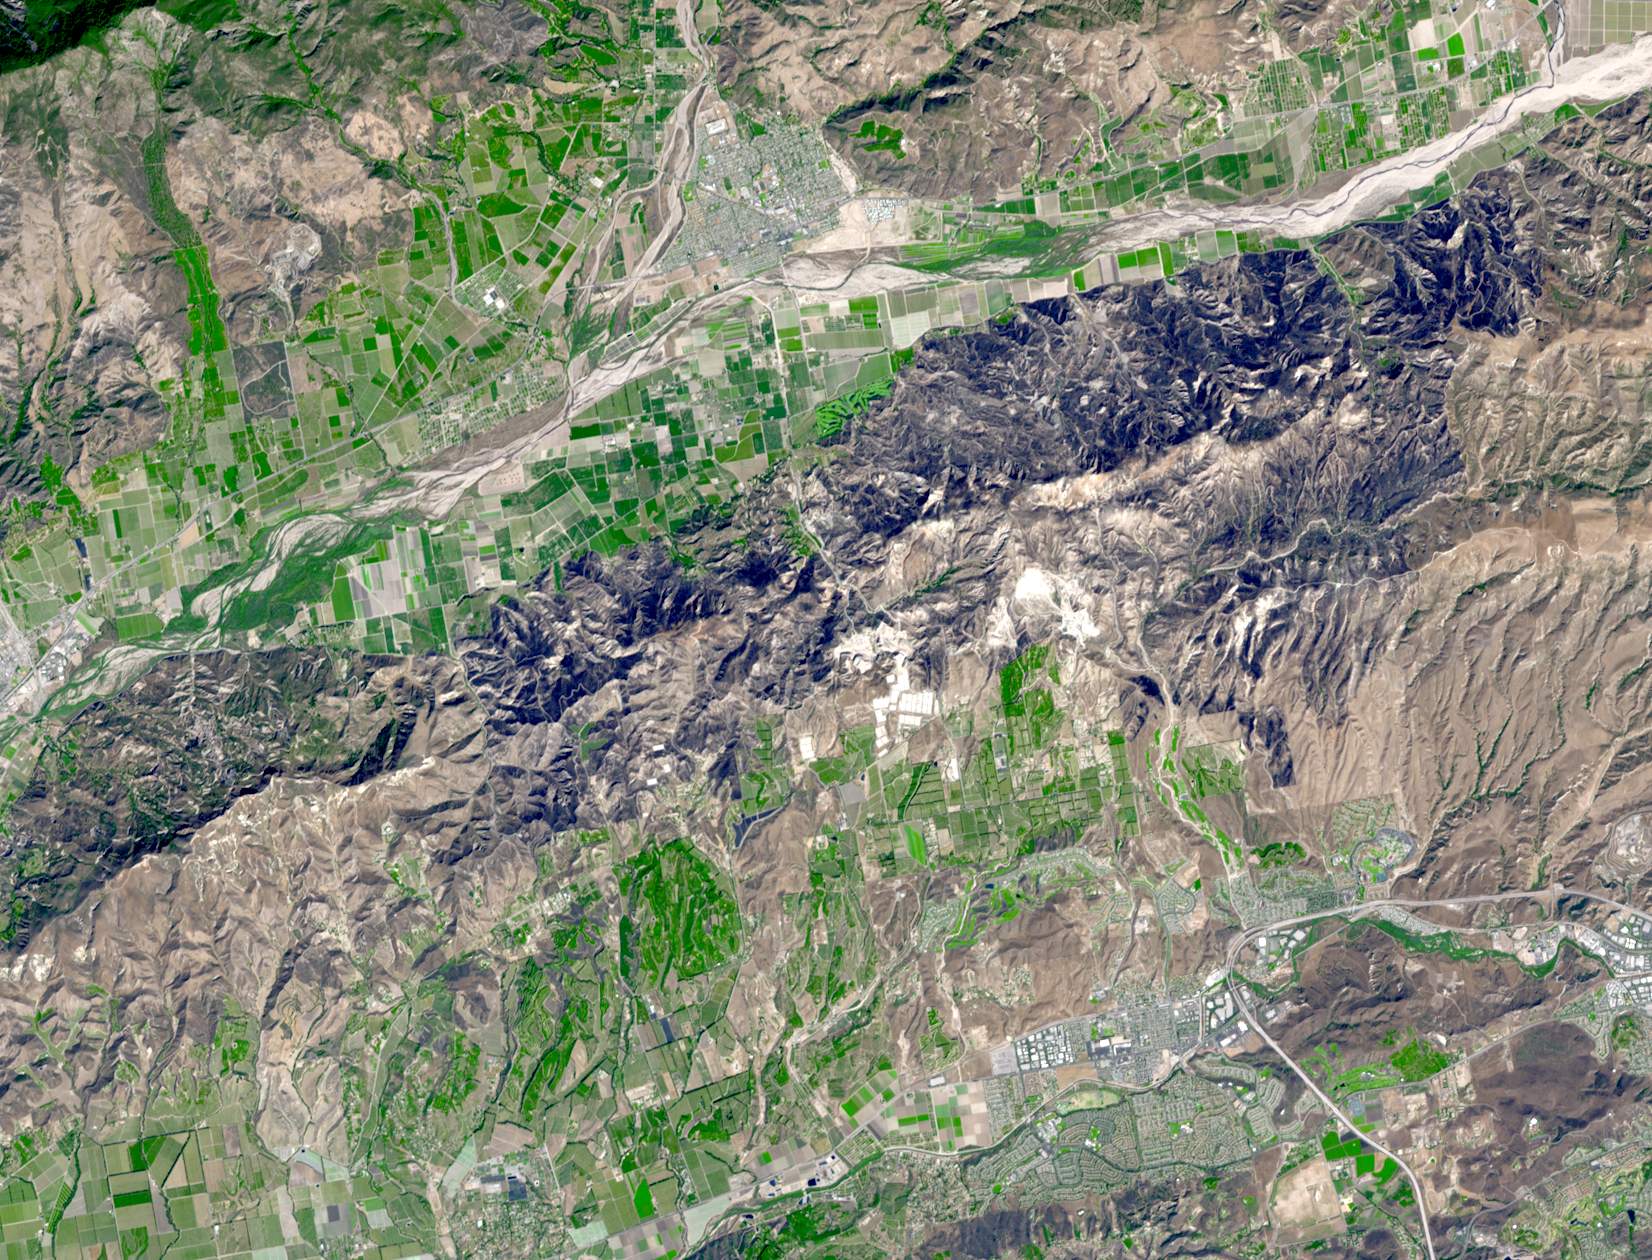

Guiberson Fire, Ventura County, Calif.

The Guiberson Fire in Ventura County, west of Los Angeles, burned more than 16,000 acres (25 square miles) before firefighters were able to contain the blaze on Sept. 28, 2009. Started on Sept. 22, the fire burned and spread for six days before favorable weather and efforts by more than 1,800 firefighters contained it. The fire threatened valuable agricultural properties in the area, including orchards and avocado groves. In this image from the Advanced Spaceborne Thermal Emission and Reflection Radiometer (ASTER) instrument on NASA’s Terra satellite, the burned areas appear dark gray, agricultural fields are green and hills with dry vegetation are buff colored.

With its 14 spectral bands from the visible to the thermal infrared wavelength region and its high spatial resolution of 15 to 90 meters (about 50 to 300 feet), ASTER images Earth to map and monitor the changing surface of our planet. ASTER is one of five Earth-observing instruments launched December 18, 1999, on NASA’s Terra satellite. The instrument was built by Japan’s Ministry of Economy, Trade and Industry. A joint U.S./Japan science team is responsible for validation and calibration ofthe instrument and the data products.

The broad spectral coverage and high spectral resolution of ASTER provides scientists in numerous disciplines with critical information for surface mapping and monitoring of dynamic conditions and temporal change. Example applications are: monitoring glacial advances and retreats; monitoring potentially active volcanoes; identifying crop stress; determining cloud morphology and physical properties; wetlands evaluation; thermal pollution monitoring; coral reef degradation; surface temperature mapping of soils and geology; and measuring surface heat balance.

The U.S. science team is located at NASA’s Jet Propulsion Laboratory, Pasadena, Calif. The Terra mission is part of NASA’s Science Mission Directorate.

More information about ASTER is available at http://asterweb.jpl.nasa.gov/.

Image acquired: October 1, 2009
Area covered: 15.4 by 12.3 miles (24.8 by 19.9 kilometers)
Location of image: 34.2 degrees north latitude, 118.8 degrees west longitude
Image resolution: 50 feet (15 meters)

Credit: NASA/GSFC/METI/ERSDAC/JAROS, and U.S./Japan ASTER Science Team